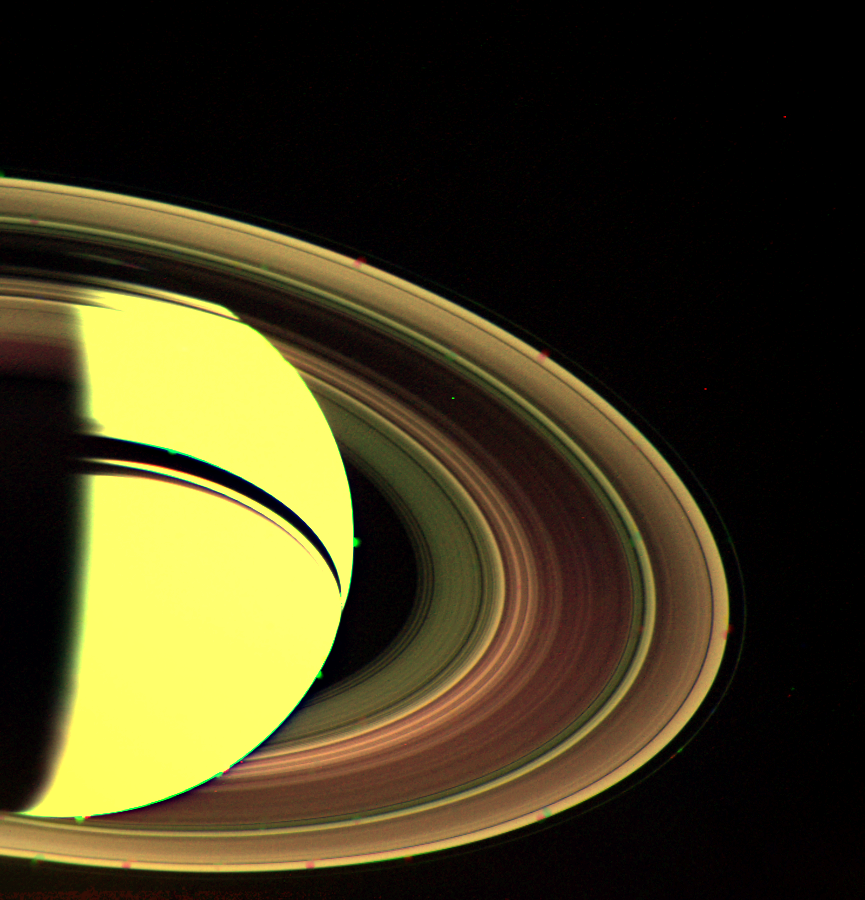

View of Saturn’s Rings

This was one of the first pictures obtained once Voyager 2 resumed returning images Aug. 29, 1979 after its scan platform was commanded to view Saturn. Problems with the platform, on which Voyager’s cameras and other instruments are mounted, had prevented the return of images for a few days. This view shows some detail and differences in the complex system of rings. The “reddening” of the B-ring on the unlit side also was seen in Voyager 1 images. Voyager 2 obtained this picture from a range 3.4 million kilometers (2.1 million miles) through the clear, green and violet filters. The Voyager project is managed for NASA by the Jet Propulsion Laboratory, Pasadena, Calif.

Credit: NASA/JPL